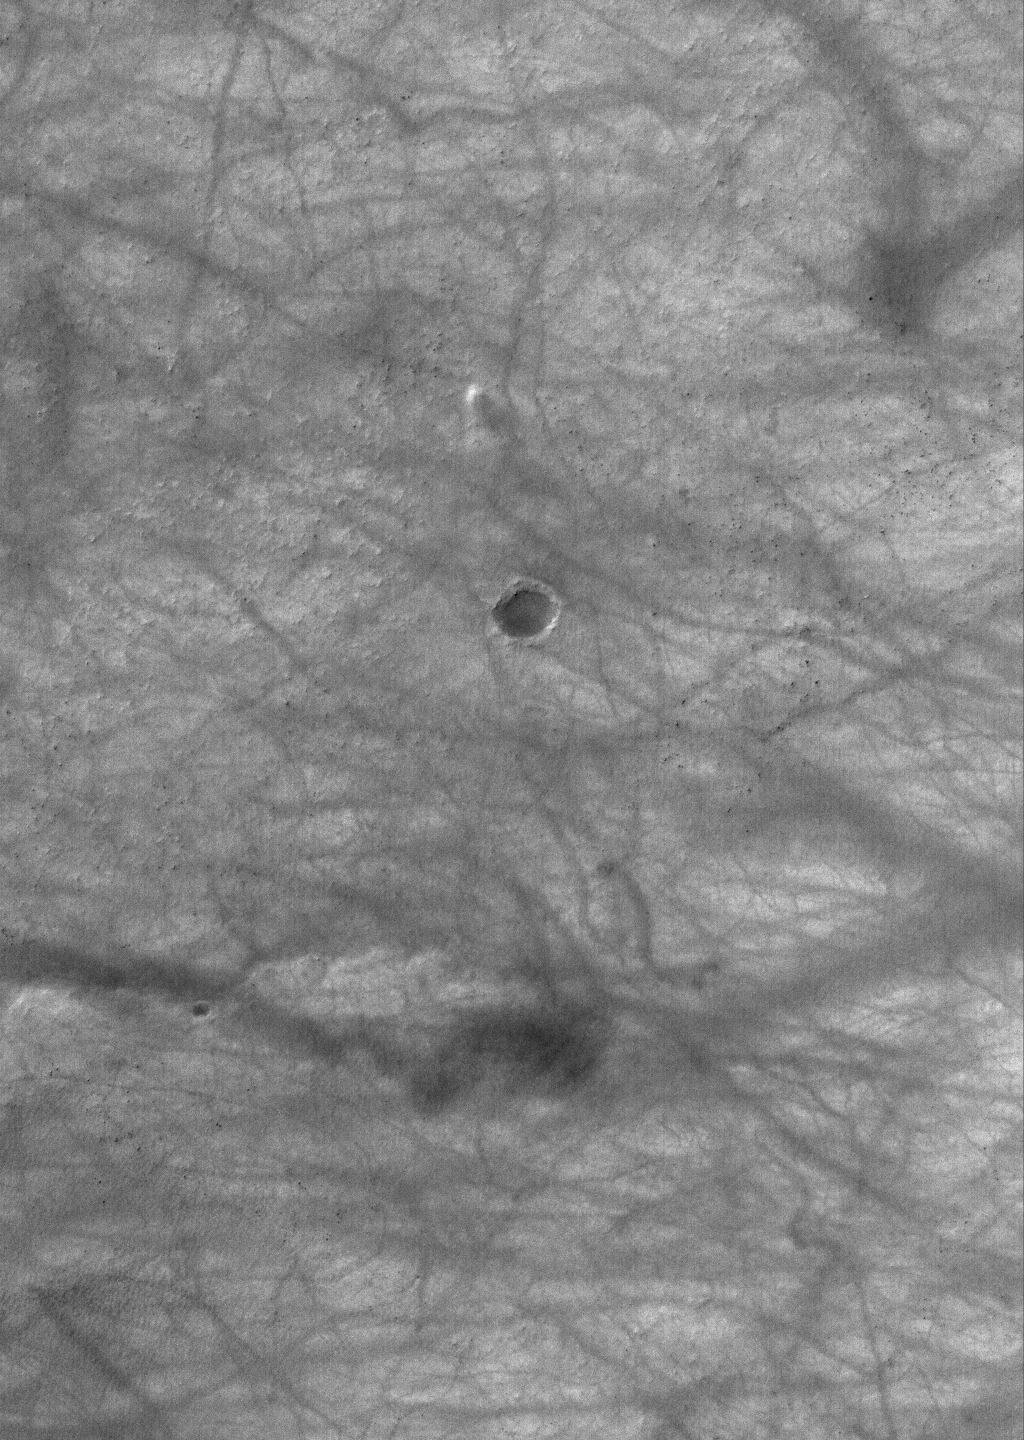

Martian Streaker

16 March 2006
This Mars Global Surveyor (MGS) Mars Orbiter Camera (MOC) image shows a dust devil producing a track among dozens of other, preexisting streaks on a dusty, south middle-latitude plain on Mars. The dust devil is located just above (north/northwest of) a small, dark-floored crater.

Location near: 58.7°S, 141.1°W
Image width: ~3 km (~1.9 mi)
Illumination from: upper left
Season: Southern Summer

Credit: NASA/JPL/Malin Space Science Systems